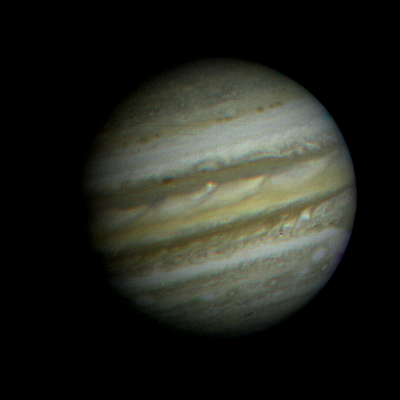

Voyager Picture of Jupiter

NASA’s Voyager 1 took this picture of the planet Jupiter on Saturday, Jan. 6, 1979, the first in its three-month-long, close-up investigation of the largest planet. The spacecraft, flying toward a March 5 closest approach, was 35.8 million miles (57.6 million kilometers) from Jupiter and 371.7 million miles (598.2 million kilometers) from Earth when the picture was taken. As the Voyager cameras begin their meteorological surveillance of Jupiter, they reveal a dynamic atmosphere with more convective structure than had previously been thought. While the smallest atmospheric features seen in this picture are still as large as 600 miles (1,000 kilometers) across, Voyager will be able to detect individual storm systems as small as 3 miles (5 kilometers) at closest approach. The Great Red Spot can be seen near the limb at the far right. Most of the other features are too small to be seen in terrestrial telescopes. This picture was transmitted to the Jet Propulsion Laboratory through the Deep Space Network’s tracking station at Madrid, Spain. The Voyager Project is managed for NASA by Caltech’s Jet Propulsion Laboratory.

Credit: NASA/JPL